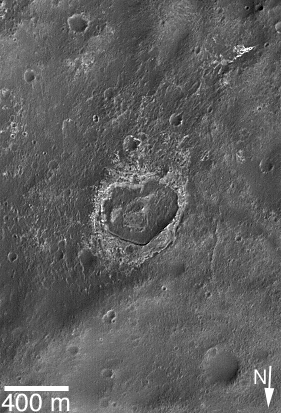

Valentine 2006

14 February 2006
Happy Valentine’s Day from the Mars Global Surveyor (MGS) Mars Orbiter Camera (MOC) team!

This somewhat heart-shaped, eroded and partially-filled crater is located near the southeast wall of Columbus Crater in the Mare Sirenum region of Mars. North is toward the bottom/lower left.

Location near: 29.9°S, 165.2°W
Image width: 400 meter scale bar = ~1,312 feet
Illumination from: lower right
Season: Southern Autumn

Credit: NASA/JPL/Malin Space Science Systems